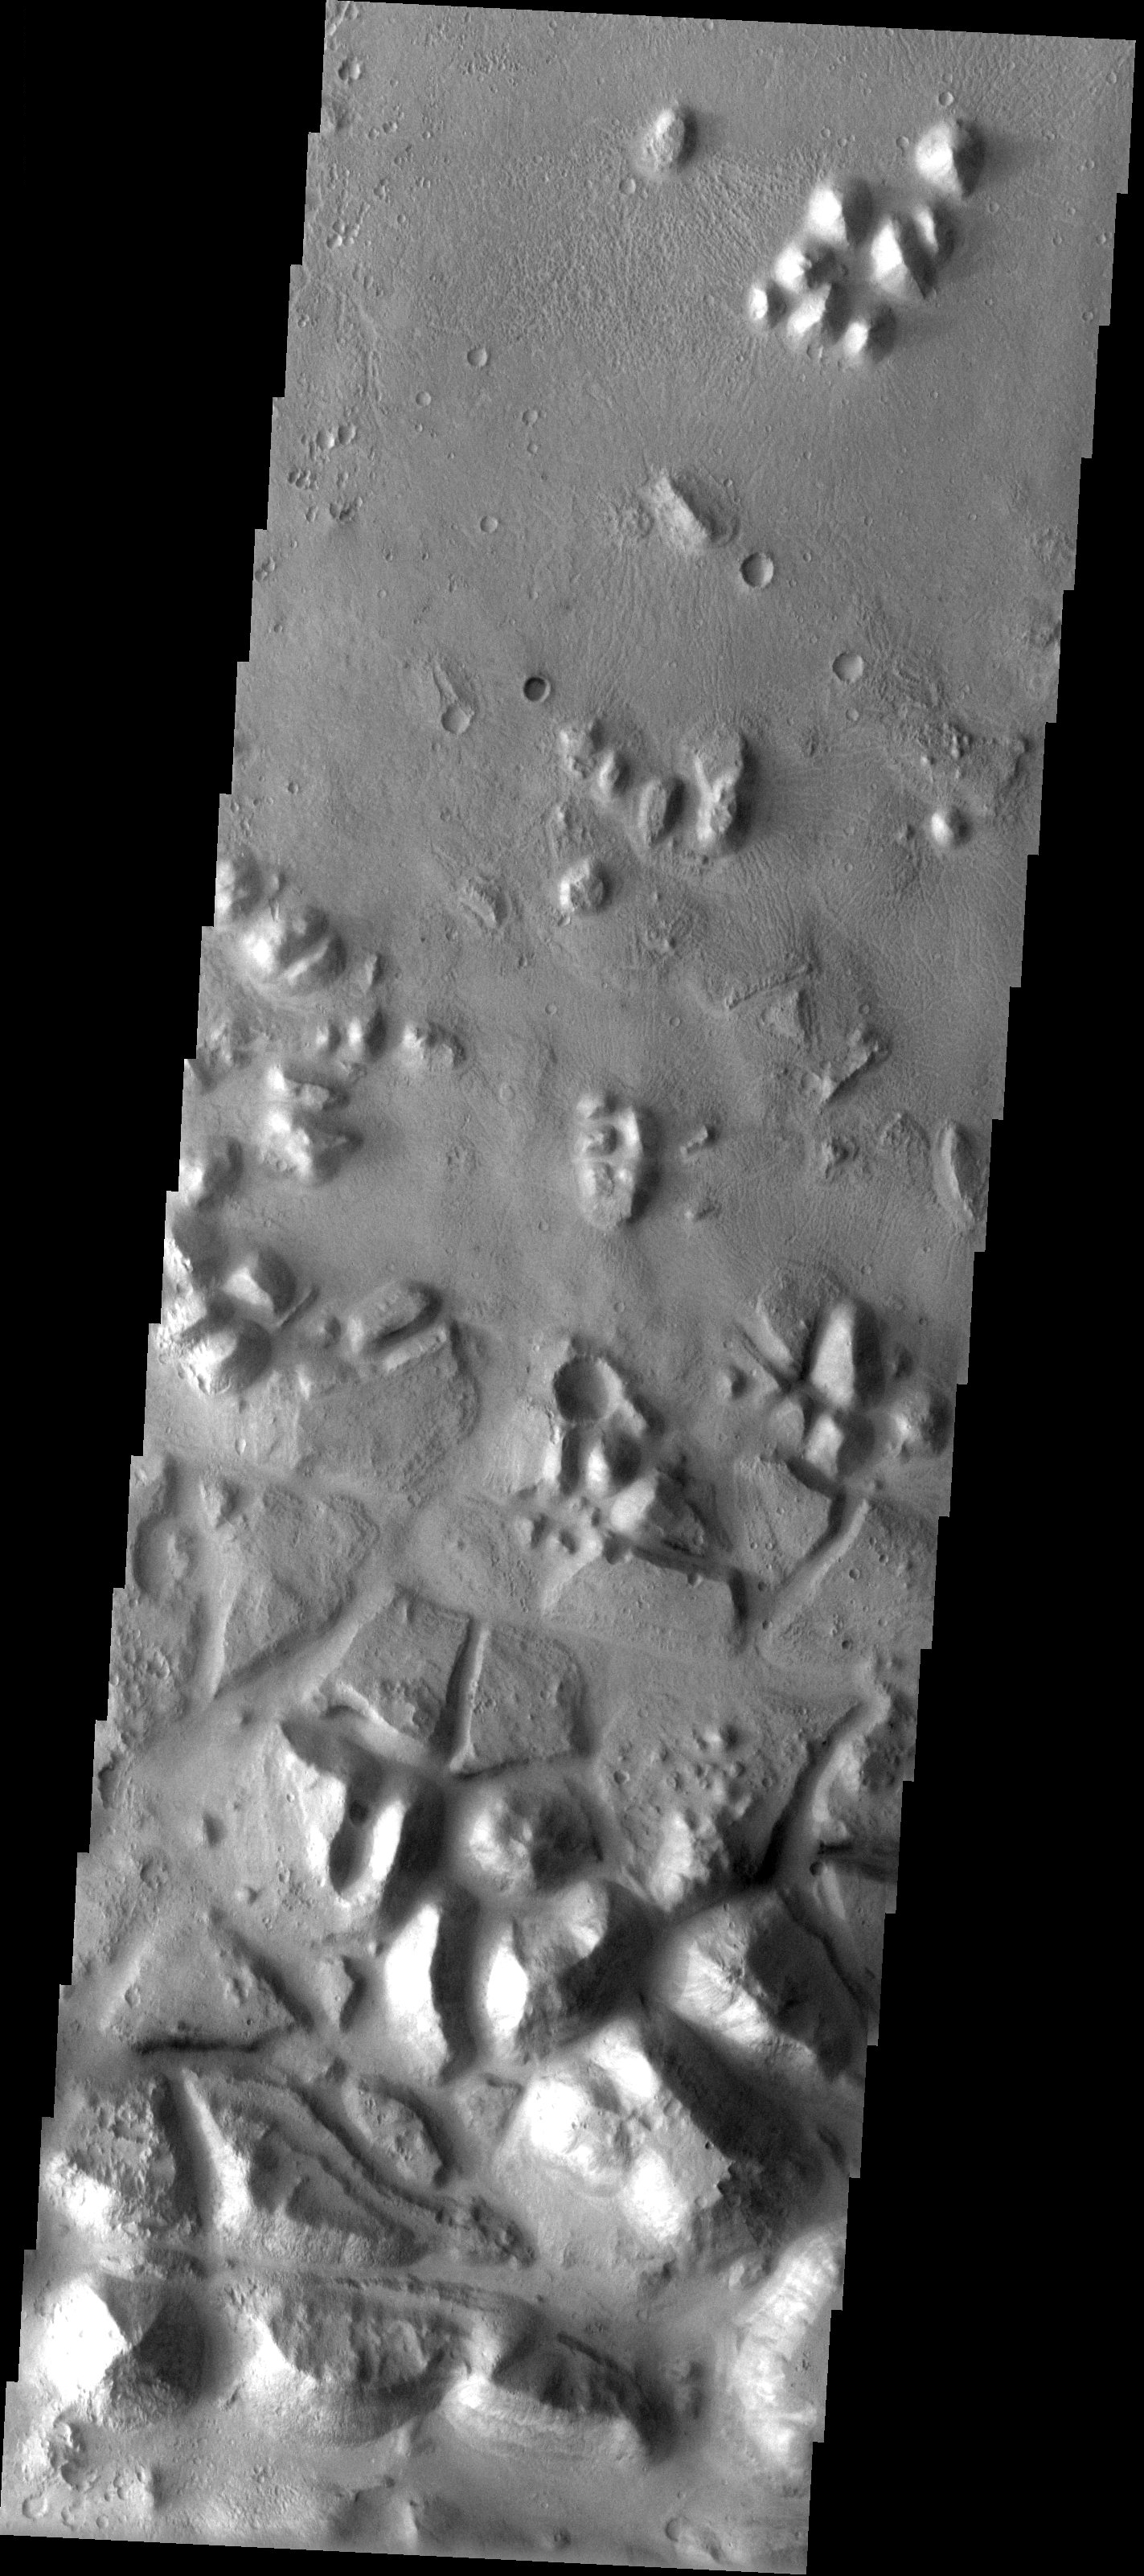

Masursky Crater

Released 9 June 2003

The large, tilted blocks in this THEMIS visible image are chaotic terrain in Masursky Crater. Chaotic terrain is thought to occur when subsurface water is suddenly released to the surface, and the resulting loss of ground support causes the surface material to slump and break into blocks. Most of the chaotic terrain on Mars is seen in the vicinity of the large catastrophic outflow channels. Many of the outflow channels actually have chaotic terrain as their source. This chaotic terrain is the source of a small channel that connects to the much larger Tiu Valles.

Image information: VIS instrument. Latitude 12, Longitude 327.6 East (32.4 West). 19 meter/pixel resolution.

Note: this THEMIS visual image has not been radiometrically nor geometrically calibrated for this preliminary release. An empirical correction has been performed to remove instrumental effects. A linear shift has been applied in the cross-track and down-track direction to approximate spacecraft and planetary motion. Fully calibrated and geometrically projected images will be released through the Planetary Data System in accordance with Project policies at a later time.

NASA’s Jet Propulsion Laboratory manages the 2001 Mars Odyssey mission for NASA’s Office of Space Science, Washington, D.C. The Thermal Emission Imaging System (THEMIS) was developed by Arizona State University, Tempe, in collaboration with Raytheon Santa Barbara Remote Sensing. The THEMIS investigation is led by Dr. Philip Christensen at Arizona State University. Lockheed Martin Astronautics, Denver, is the prime contractor for the Odyssey project, and developed and built the orbiter. Mission operations are conducted jointly from Lockheed Martin and from JPL, a division of the California Institute of Technology in Pasadena.

Credit: NASA/JPL/Arizona State University